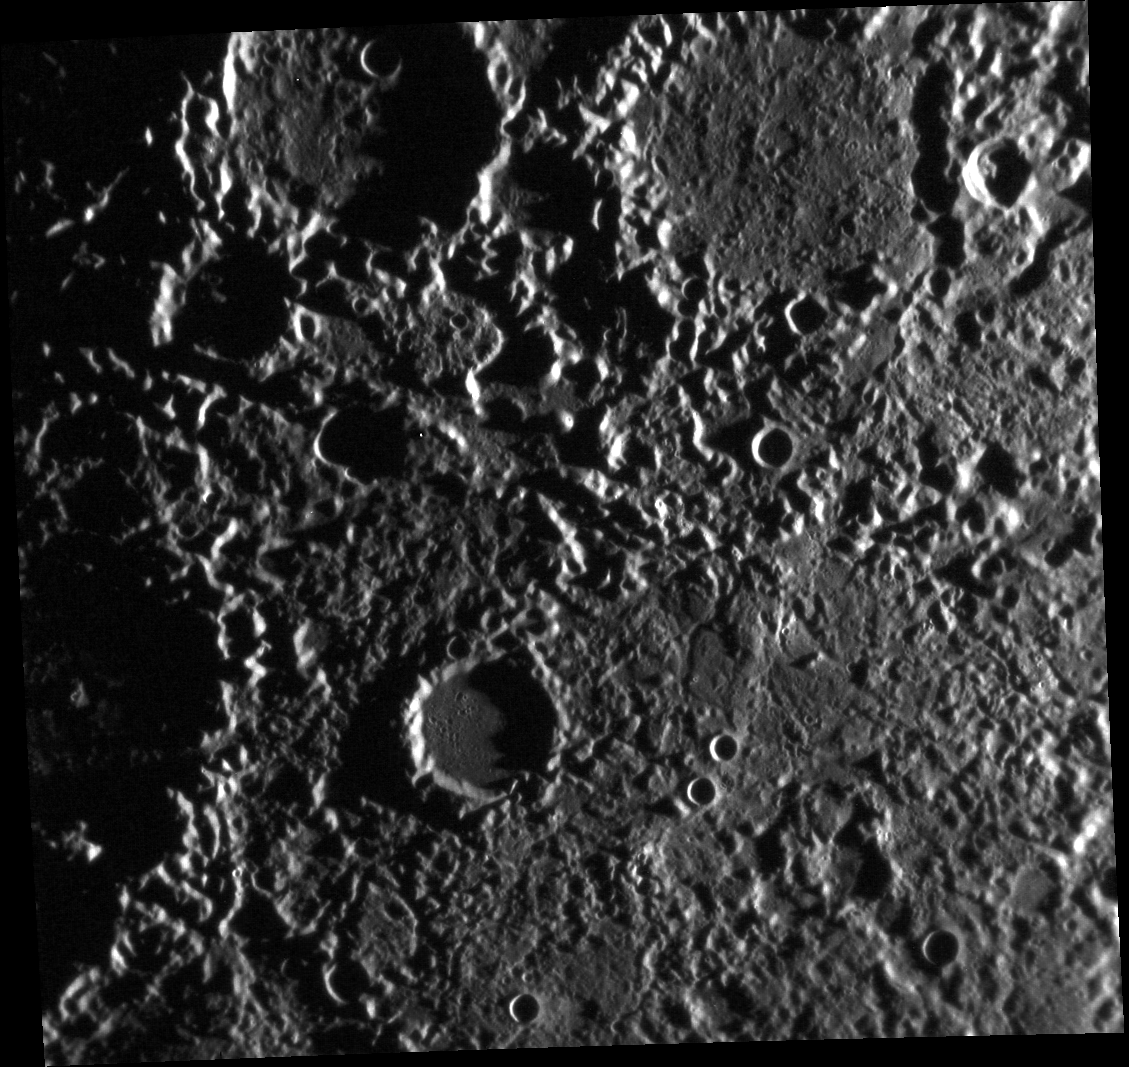

When the Going Gets Weird, the Weird Turn Pro

This view is a close-up of an area featured in a previous Gallery image. The region is located diametrically opposite the Caloris impact basin, and has been affected by converging seismic waves or ejecta that caused the peculiar “hilly and lineated” texture. Members of the Mariner 10 team informally called this the “weird terrain” when it was first discovered in 1974.

This image was acquired as part of MDIS’s high-resolution surface morphology base map. The surface morphology base map will cover more than 90% of Mercury’s surface with an average resolution of 250 meters/pixel (0.16 miles/pixel or 820 feet/pixel). Images acquired for the surface morphology base map typically have off-vertical Sun angles (i.e., high incidence angles) and visible shadows so as to reveal clearly the topographic form of geologic features.

The MESSENGER spacecraft is the first ever to orbit the planet Mercury, and the spacecraft’s seven scientific instruments and radio science investigation are unraveling the history and evolution of the Solar System’s innermost planet. Visit the Why Mercury? section of this website to learn more about the key science questions that the MESSENGER mission is addressing. During the one-year primary mission, MDIS is scheduled to acquire more than 75,000 images in support of MESSENGER’s science goals.

Date acquired: August 02, 2011
Image Mission Elapsed Time (MET): 220756231
Image ID: 581158
Instrument: Narrow Angle Camera (NAC) of the Mercury Dual Imaging System (MDIS)
Center Latitude: -29.92°
Center Longitude: 342.0° E
Resolution: 235 meters/pixel
Scale:The scene is about 248 km (155 mi.) across.
Incidence Angle: 85.4°
Emission Angle: 19.3°
Phase Angle: 104.7°

These images are from MESSENGER, a NASA Discovery mission to conduct the first orbital study of the innermost planet, Mercury. For information regarding the use of images, see the MESSENGER image use policy.

Credit: NASA/Johns Hopkins University Applied Physics Laboratory/Carnegie Institution of Washington